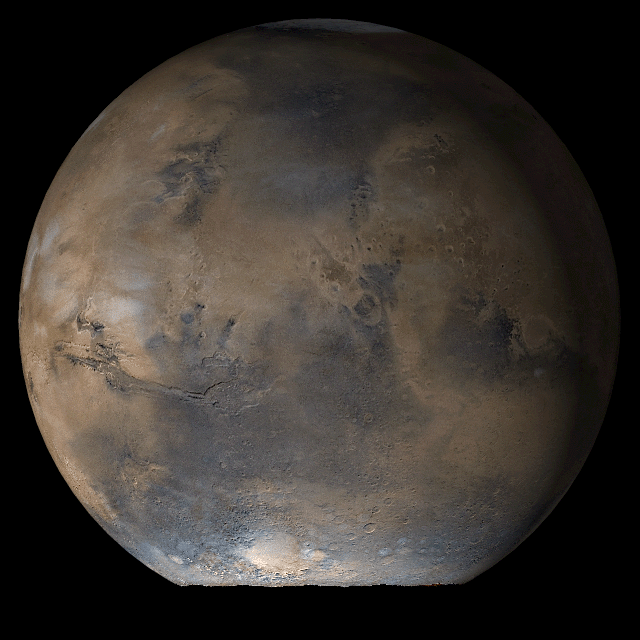

Mars at Ls 66°: Acidalia/Mare Erythraeum

13 June 2006
This picture is a composite of Mars Global Surveyor (MGS) Mars Orbiter Camera (MOC) daily global images acquired at Ls 66° during a previous Mars year. This month, Mars looks similar, as Ls 66° occurs in mid-June 2006. The picture shows the Acidalia/Mare Erythraeum face of Mars. Over the course of the month, additional faces of Mars as it appears at this time of year are being posted for MOC Picture of the Day. Ls, solar longitude, is a measure of the time of year on Mars. Mars travels 360° around the Sun in 1 Mars year. The year begins at Ls 0°, the start of northern spring and southern autumn.

Season: Northern Spring/Southern Autumn

Credit: NASA/JPL/Malin Space Science Systems